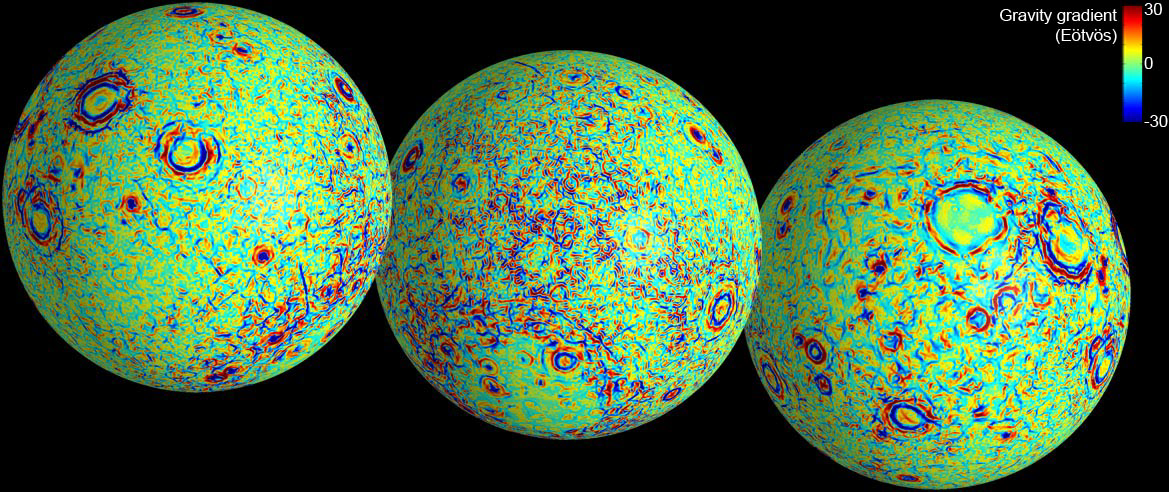

GRAIL’s Gravity Gradients

These maps of the near and far side of the moon show gravity gradients as measured by NASA’s GRAIL mission.

Red and blue areas indicate stronger gradients due to underlying mass anomalies.

NASA’s Jet Propulsion Laboratory in Pasadena, Calif., manages the GRAIL mission for NASA’s Science Mission Directorate in Washington. The Massachusetts Institute of Technology, Cambridge, is home to the mission’s principal investigator, Maria Zuber. GRAIL is part of the Discovery Program managed at NASA’s Marshall Space Flight Center in Huntsville, Ala. Lockheed Martin Space Systems in Denver built the spacecraft. The California Institute of Technology in Pasadena manages JPL for NASA.

Credit: NASA/JPL-Caltech/CSM